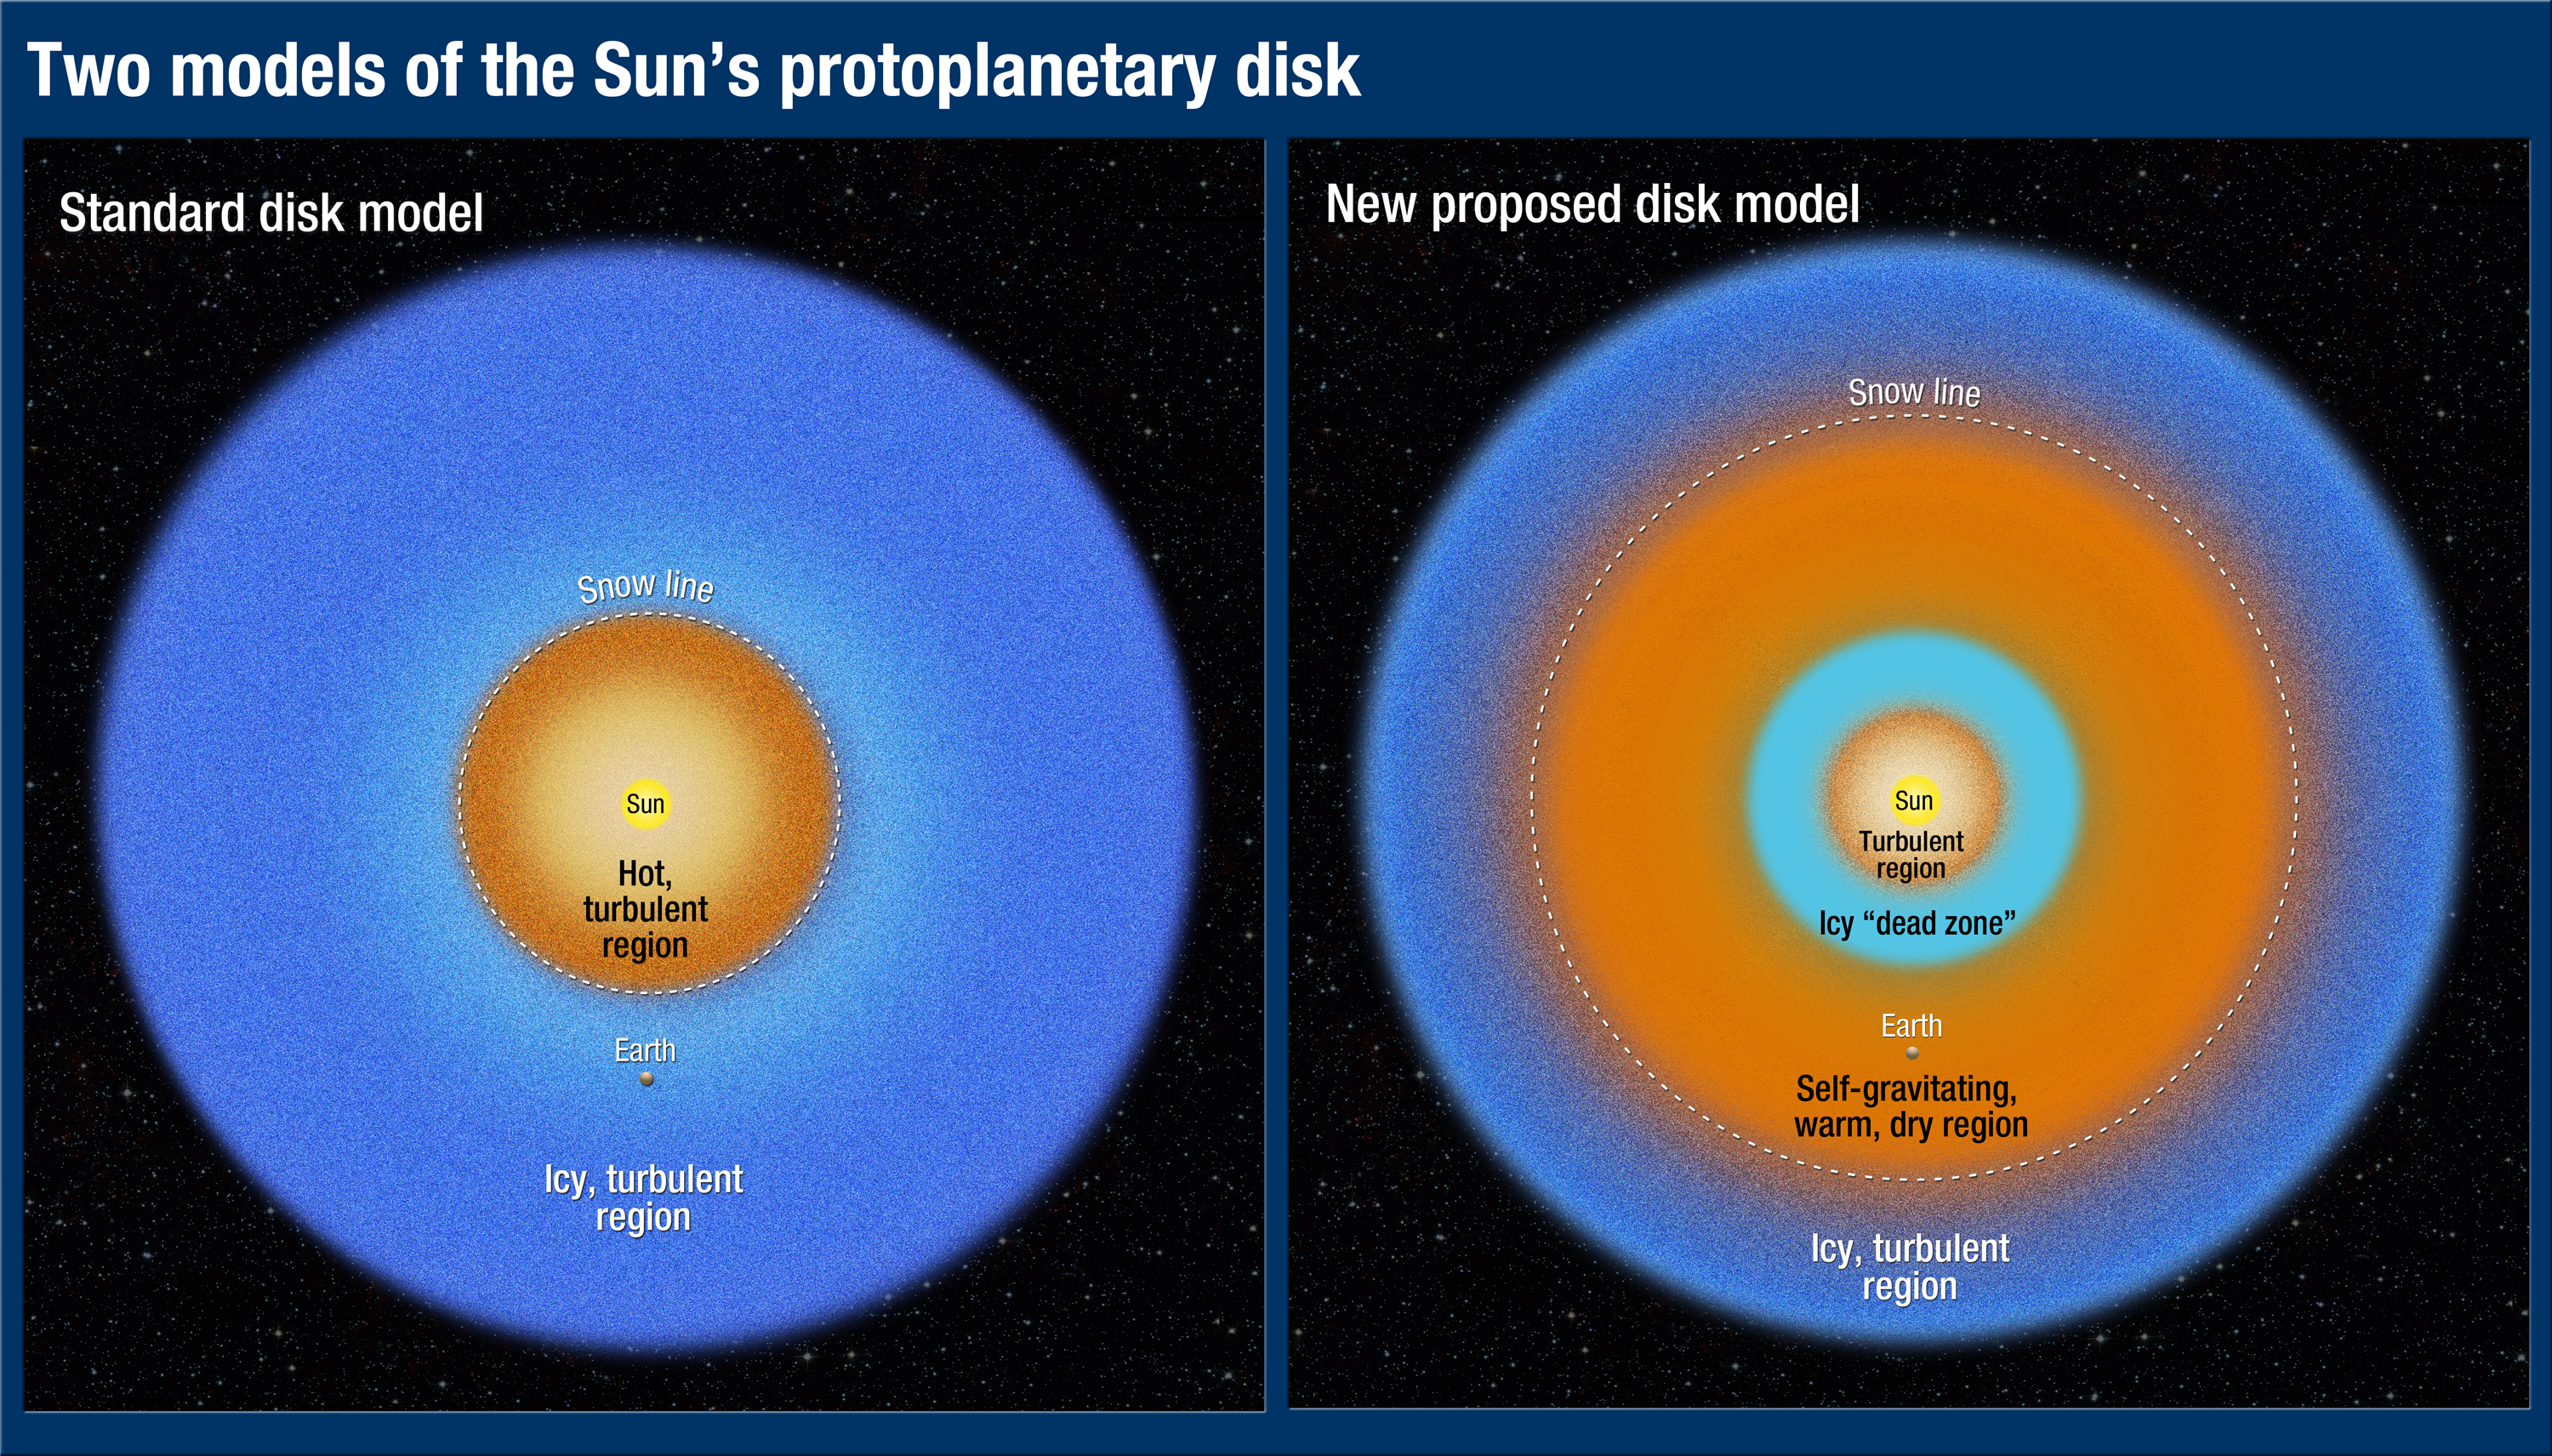

A Tale of Two Disk Models

This illustration of two different disk models shows overhead views of the structure of the protoplanetary disk that encircled the newborn Sun 4.6 billion years ago. The Sun's family of planets agglomerated from dust and ices within the disk.

The major difference between the two models is the location of the so-called snow line, which divides a warm, dry area of the disk from an icy, turbulent region.

In the standard disk model, shown at left, Earth formed beyond the snow line, in an icy region. Our planet should, therefore, contain lots of water because it formed from ices that would have been a major fraction of its composition. However, it's estimated that less than 1 percent of Earth's mass is locked up in water, which has puzzled scientists.

In the new disk model, shown at right, Earth formed in a warmer, dry region, outside the snow line, which is much farther away from the Sun. This model explains why Earth is comparatively dry. It provides new insights into estimates of the abundance of Earth-like planets in the galaxy.

Credit: NASA, ESA, and A. Feild (STScI)